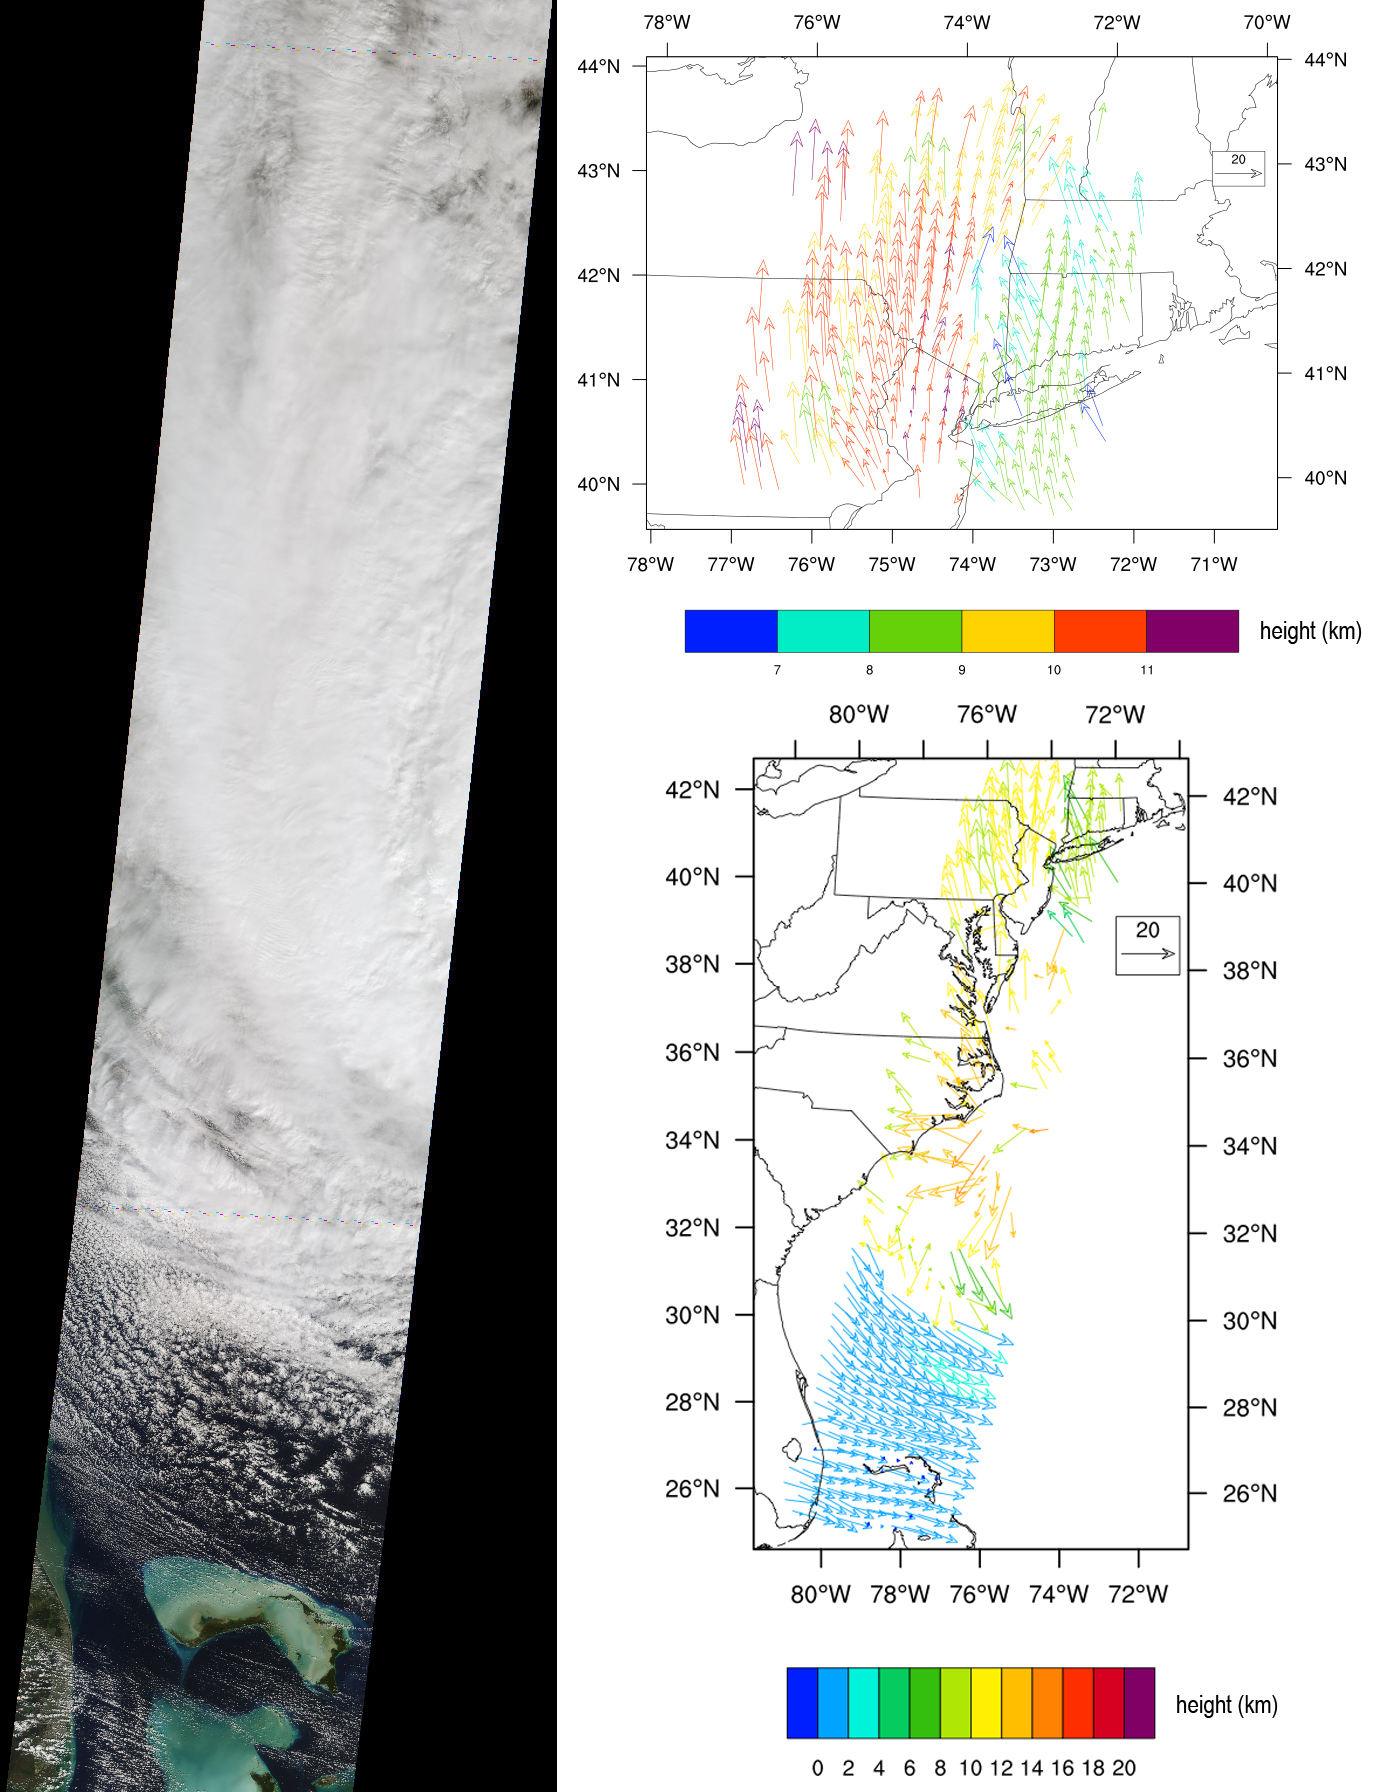

NASA’s Spacecraft Imagery Shows Hurricane Sandy’s Wind Flow

The Multi-angle Imaging SpectroRadiometer (MISR) instrument aboard NASA’s Terra spacecraft captured this imagery and data over Hurricane Sandy as the storm approached the U.S. east coast on Oct. 28, 2012. The image at left covers an area 250 miles (400 kilometers) wide and extends from Massachusetts to Florida; it shows much of the western half of the hurricane. The eye of the storm is to the right and outside of the observed area. High-altitude clouds cover much of the image, with low-level clouds visible over the Bahamas.

The map at lower right is overlain with cloud-tracked wind vectors derived from MISR stereo imagery. The arrows point in the direction of wind flow, and their lengths are proportional to wind speed. The color-coding indicates the measured height of the wind field. The cyclonic (counter-clockwise) rotation of the winds associated with Hurricane Sandy are readily apparent in the low-level winds off the eastern coast of Florida, with speeds exceeding 45 mph (20 meters per second).

The map at upper right shows details of the wind field around New York, northern New Jersey, Pennsyvania and New England. In this region, the low-level winds are coming from the east, pushing water toward the coast, leading to calls for evacuations in the area. The upper-level winds seen by MISR are coming from the south, with much greater strength. Some of the wind speeds exceed 92 mph (41 meters per second) at the upper levels.

MISR was built and is managed by NASA’s Jet Propulsion Laboratory, Pasadena, Calif., for NASA’s Science Mission Directorate, Washington, D.C. The Terra spacecraft is managed by NASA’s Goddard Space Flight Center, Greenbelt, Md. The MISR data were obtained from the NASA Langley Research Center Atmospheric Science Data Center in Hampton, Va. JPL is a division of the California Institute of Technology in Pasadena.

Credit: NASA/JPL-Caltech